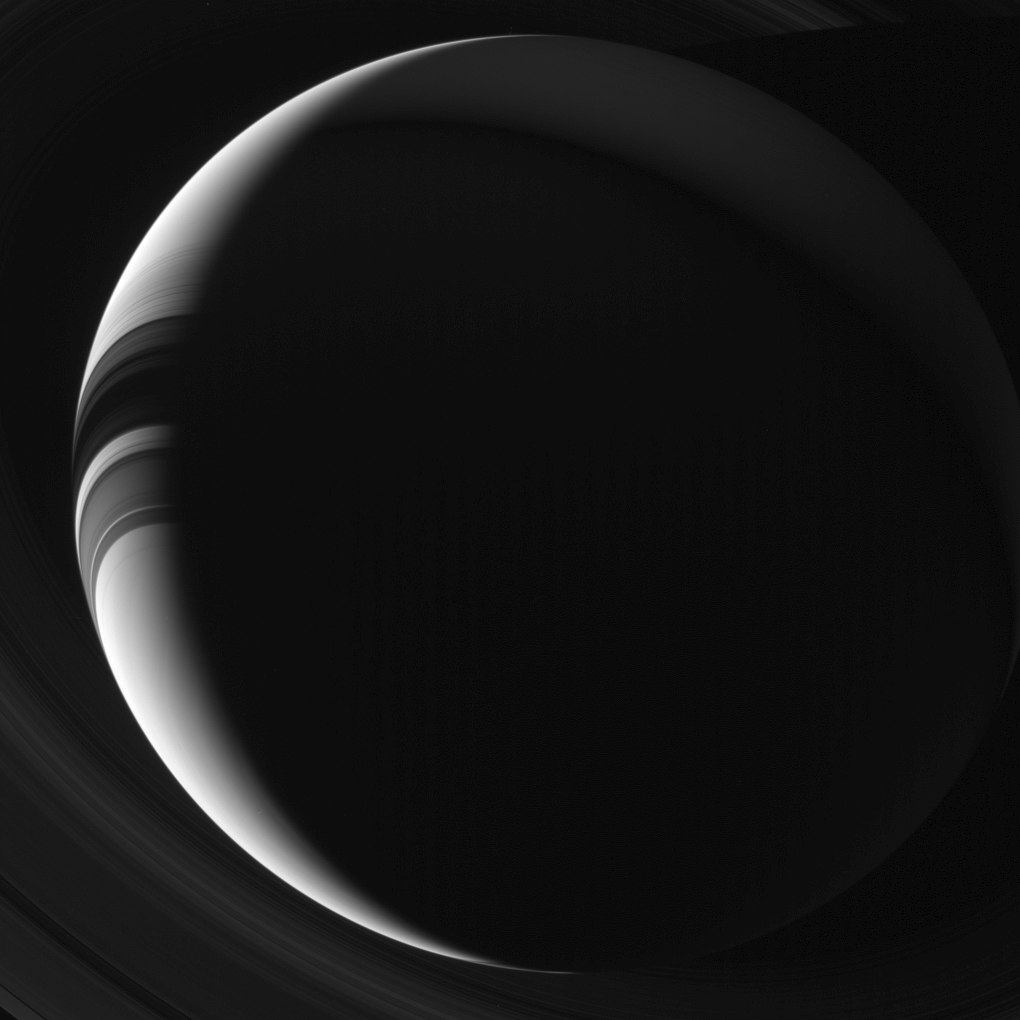

Saturn Imitates the Moon

Saturn appears to Cassini’s cameras as a thin, sunlit crescent in this unearthly view. Citizens of Earth, being so much closer to the Sun than Saturn, never get to enjoy a view of Saturn like this without the aid of our robot envoys.

Parts of the night side of Saturn show faint illumination due to light reflected off the rings back onto the planet, an effect dubbed “ringshine.” This view looks toward the unilluminated side of the rings from about 43 degrees below the ringplane. The image was taken in green light with the Cassini spacecraft wide-angle camera on Aug. 4, 2013.

The view was obtained at a distance of approximately 1.2 million miles (2 million kilometers) from Saturn. Image scale is 75 miles (120 kilometers) per pixel.

The Cassini-Huygens mission is a cooperative project of NASA, the European Space Agency and the Italian Space Agency. NASA’s Jet Propulsion Laboratory, a division of the California Institute of Technology in Pasadena, manages the mission for NASA’s Science Mission Directorate, Washington. The Cassini orbiter and its two onboard cameras were designed, developed and assembled at JPL. The imaging operations center is based at the Space Science Institute in Boulder, Colo.

Credit: NASA/JPL-Caltech/Space Science Institute